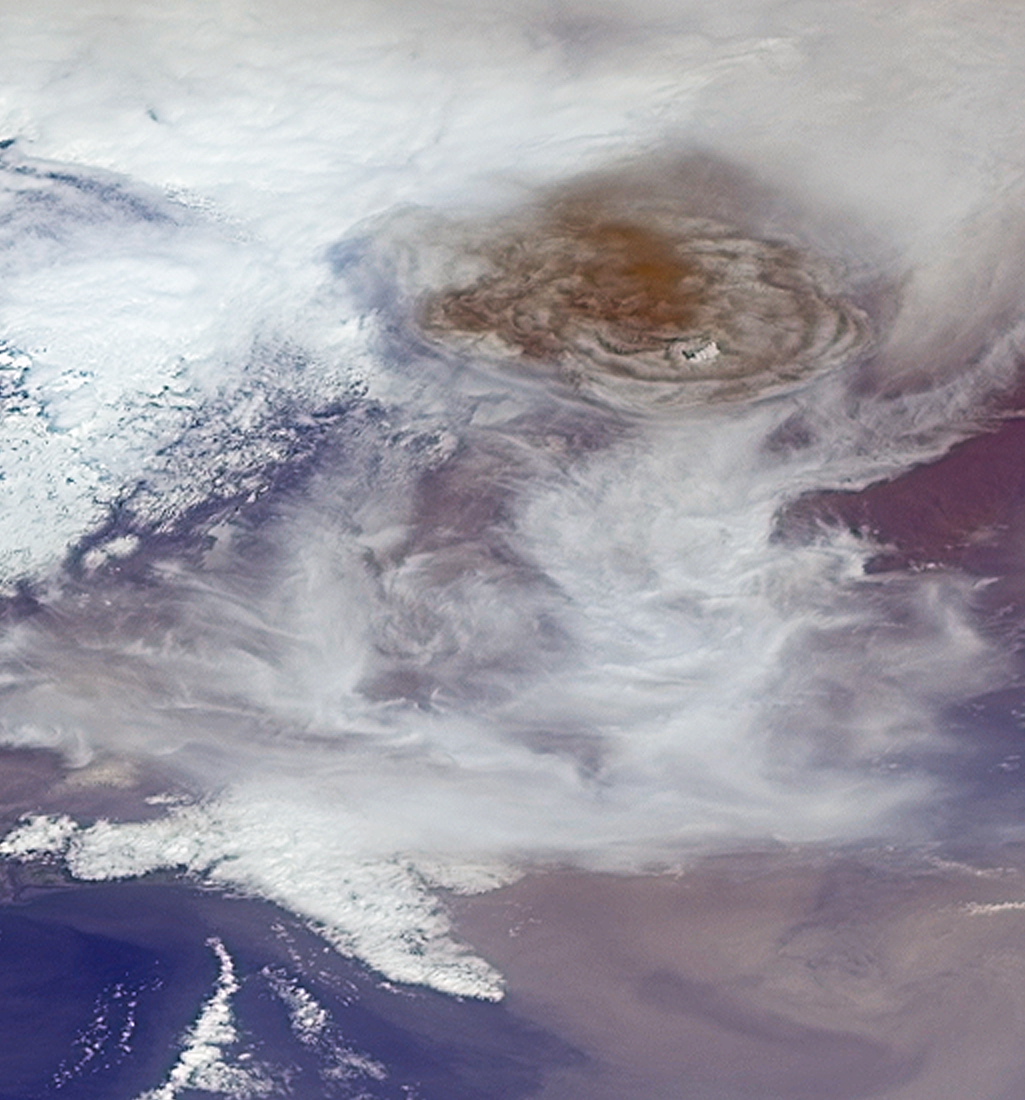

Grímsvötn Volcano Injects Ash into the Stratosphere

Figure 1

Grímsvötn, the most active of Iceland’s volcanoes, began erupting around 5:30 p.m. local time (1730 UTC) on Saturday, May 21, 2011. The volcano, located approximately 140 miles (220 kilometers) east of the capital city of Reykjavik, is situated beneath the Vatnajökull ice cap and last erupted in 2004. According to the Icelandic Meteorological Office, the recent eruption produced a plume that rose to a maximum altitude of approximately 66,000 feet (20 kilometers) on Saturday evening. As of Monday morning (May 23, 2011), plume heights were reported to range between 33,000 to 50,000 feet (10 to 15 kilometers). Iceland’s Kevlavik airport was closed over the weekend, and a windblown cloud of ash has caused the cancellation of several airline flights over Scotland. Britain’s Civil Aviation Authority reports that other parts of the United Kingdom and Ireland might be affected later in the week.

These images from the Multi-angle Imaging SpectroRadiometer (MISR) instrument on NASA’s Terra spacecraft were captured during an overpass of the erupting volcano at 1:00 p.m. local time (1300 UTC) on Sunday May 22, 2011. The first image is a perspective view obtained by MISR’s backward (northward) viewing camera that points at an angle of 60 degrees from the vertical. The image is about 88 miles (141 kilometers) wide. The large dome-shaped top of the eruption plume is located above the image center, and measures about 40 miles (65 kilometers) across. The plume stands out dramatically from the surrounding, lower clouds due to its reddish-brown color.The atmospheric winds near the plume were relatively weak, so the plume is rising almost vertically. A small bank of white clouds located at slightly higher altitude than the plume may be seen to be casting shadows on the ash below.

The second image (Figure 1), consisting of two panels, shows the more traditional nadir (vertically-oriented) camera view of the eruption at left, and a stereoscopic height analysis at right, generated by processing data from multiple MISR camera angles. The color scale shows the derived heights. This analysis places the maximum height of the plume at the time of overpass at about 46,000 feet (14 kilometers), which means that the ash has been injected into the stratosphere, the stratified portion of Earth’s upper atmosphere. On this date, atmospheric soundings indicated that the boundary between the lower atmosphere, known as the troposphere, and the stratosphere was at an altitude of about 30,000 feet (9 kilometers).The neighboring wispy cirrus clouds that are visible in the scene occur at roughly this altitude. Near the lower right portion of the image, a diffuse ash cloud is also visible, with heights much closer to the surface.

MISR was built and is managed by NASA’s Jet Propulsion Laboratory, Pasadena, Calif., for NASA’s Science Mission Directorate, Washington, D.C. The Terra satellite is managed by NASA’s Goddard Space Flight Center, Greenbelt, Md. The MISR data were obtained from the NASA Langley Research Center Atmospheric Science Data Center. JPL is a division of the California Institute of Technology.

Credit: NASA/GSFC/LaRC/JPL, MISR Team